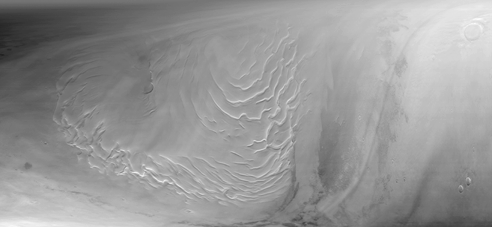

Martian North Polar Cap on September 12, 1998

Mars Global Surveyor’s Mars Orbiter Camera obtained its last SPO-2 images of Mars on September 12, 1998. SPO-2, or “Science Phasing Orbit-2,” took place between early June and mid-September 1998. Shown above are MOC wide angle (red and blue band) images of the martian north polar region obtained around 3:15 a.m. PDT on September 12, 1998. This image, MOC image 55001, was one of the last pictures taken of the planet until the camera resumes its work in late-March 1999.

The north polar layered deposits, a terrain believed composed of ice and dust deposited over millions of years, dominates this view. The swirled pattern in the images above are channels eroded into this deposit. The pattern is accentuated by the illumination and seasonal frost differences that arise on sun-facing slopes during the summer. The permanent portion of the north polar cap covers most of the region with a layer of ice of unknown thickness.

At the time this picture was obtained, the martian northern hemisphere was in the midst of the early Spring season. The margin of the seasonal carbon dioxide frost cap was at about 67° N, so the ground throughout this image is covered by frost. The frost appears pink rather than white; this may result from textural changes in the frost as it sublimes or because the frost is contaminated by a small amount of reddish martian dust. Please note that these pictures have not been “calibrated” and so the colors are not necessarily accurately portrayed.

In addition to the north polar cap, the pictures also show some clouds. Some of the clouds on the right side of the images are long, linear features that cast similar long, dark shadows on the ground beneath them.

When the MOC resumes imaging of Mars in March 1999, summer will have arrived in the north polar regions and the area surrounding the permanent polar cap will appear much darker than it does here. The dark features surrounding the cap are sand dunes, and these are expected to darken over the next several months as seasonal ice sublimes and is removed from the surface.

Malin Space Science Systems and the California Institute of Technology built the MOC using spare hardware from the Mars Observer mission. MSSS operates the camera from its facilities in San Diego, CA. The Jet Propulsion Laboratory’s Mars Surveyor Operations Project operates the Mars Global Surveyor spacecraft with its industrial partner, Lockheed Martin Astronautics, from facilities in Pasadena, CA and Denver, CO.

Credit: NASA/JPL/Malin Space Science Systems